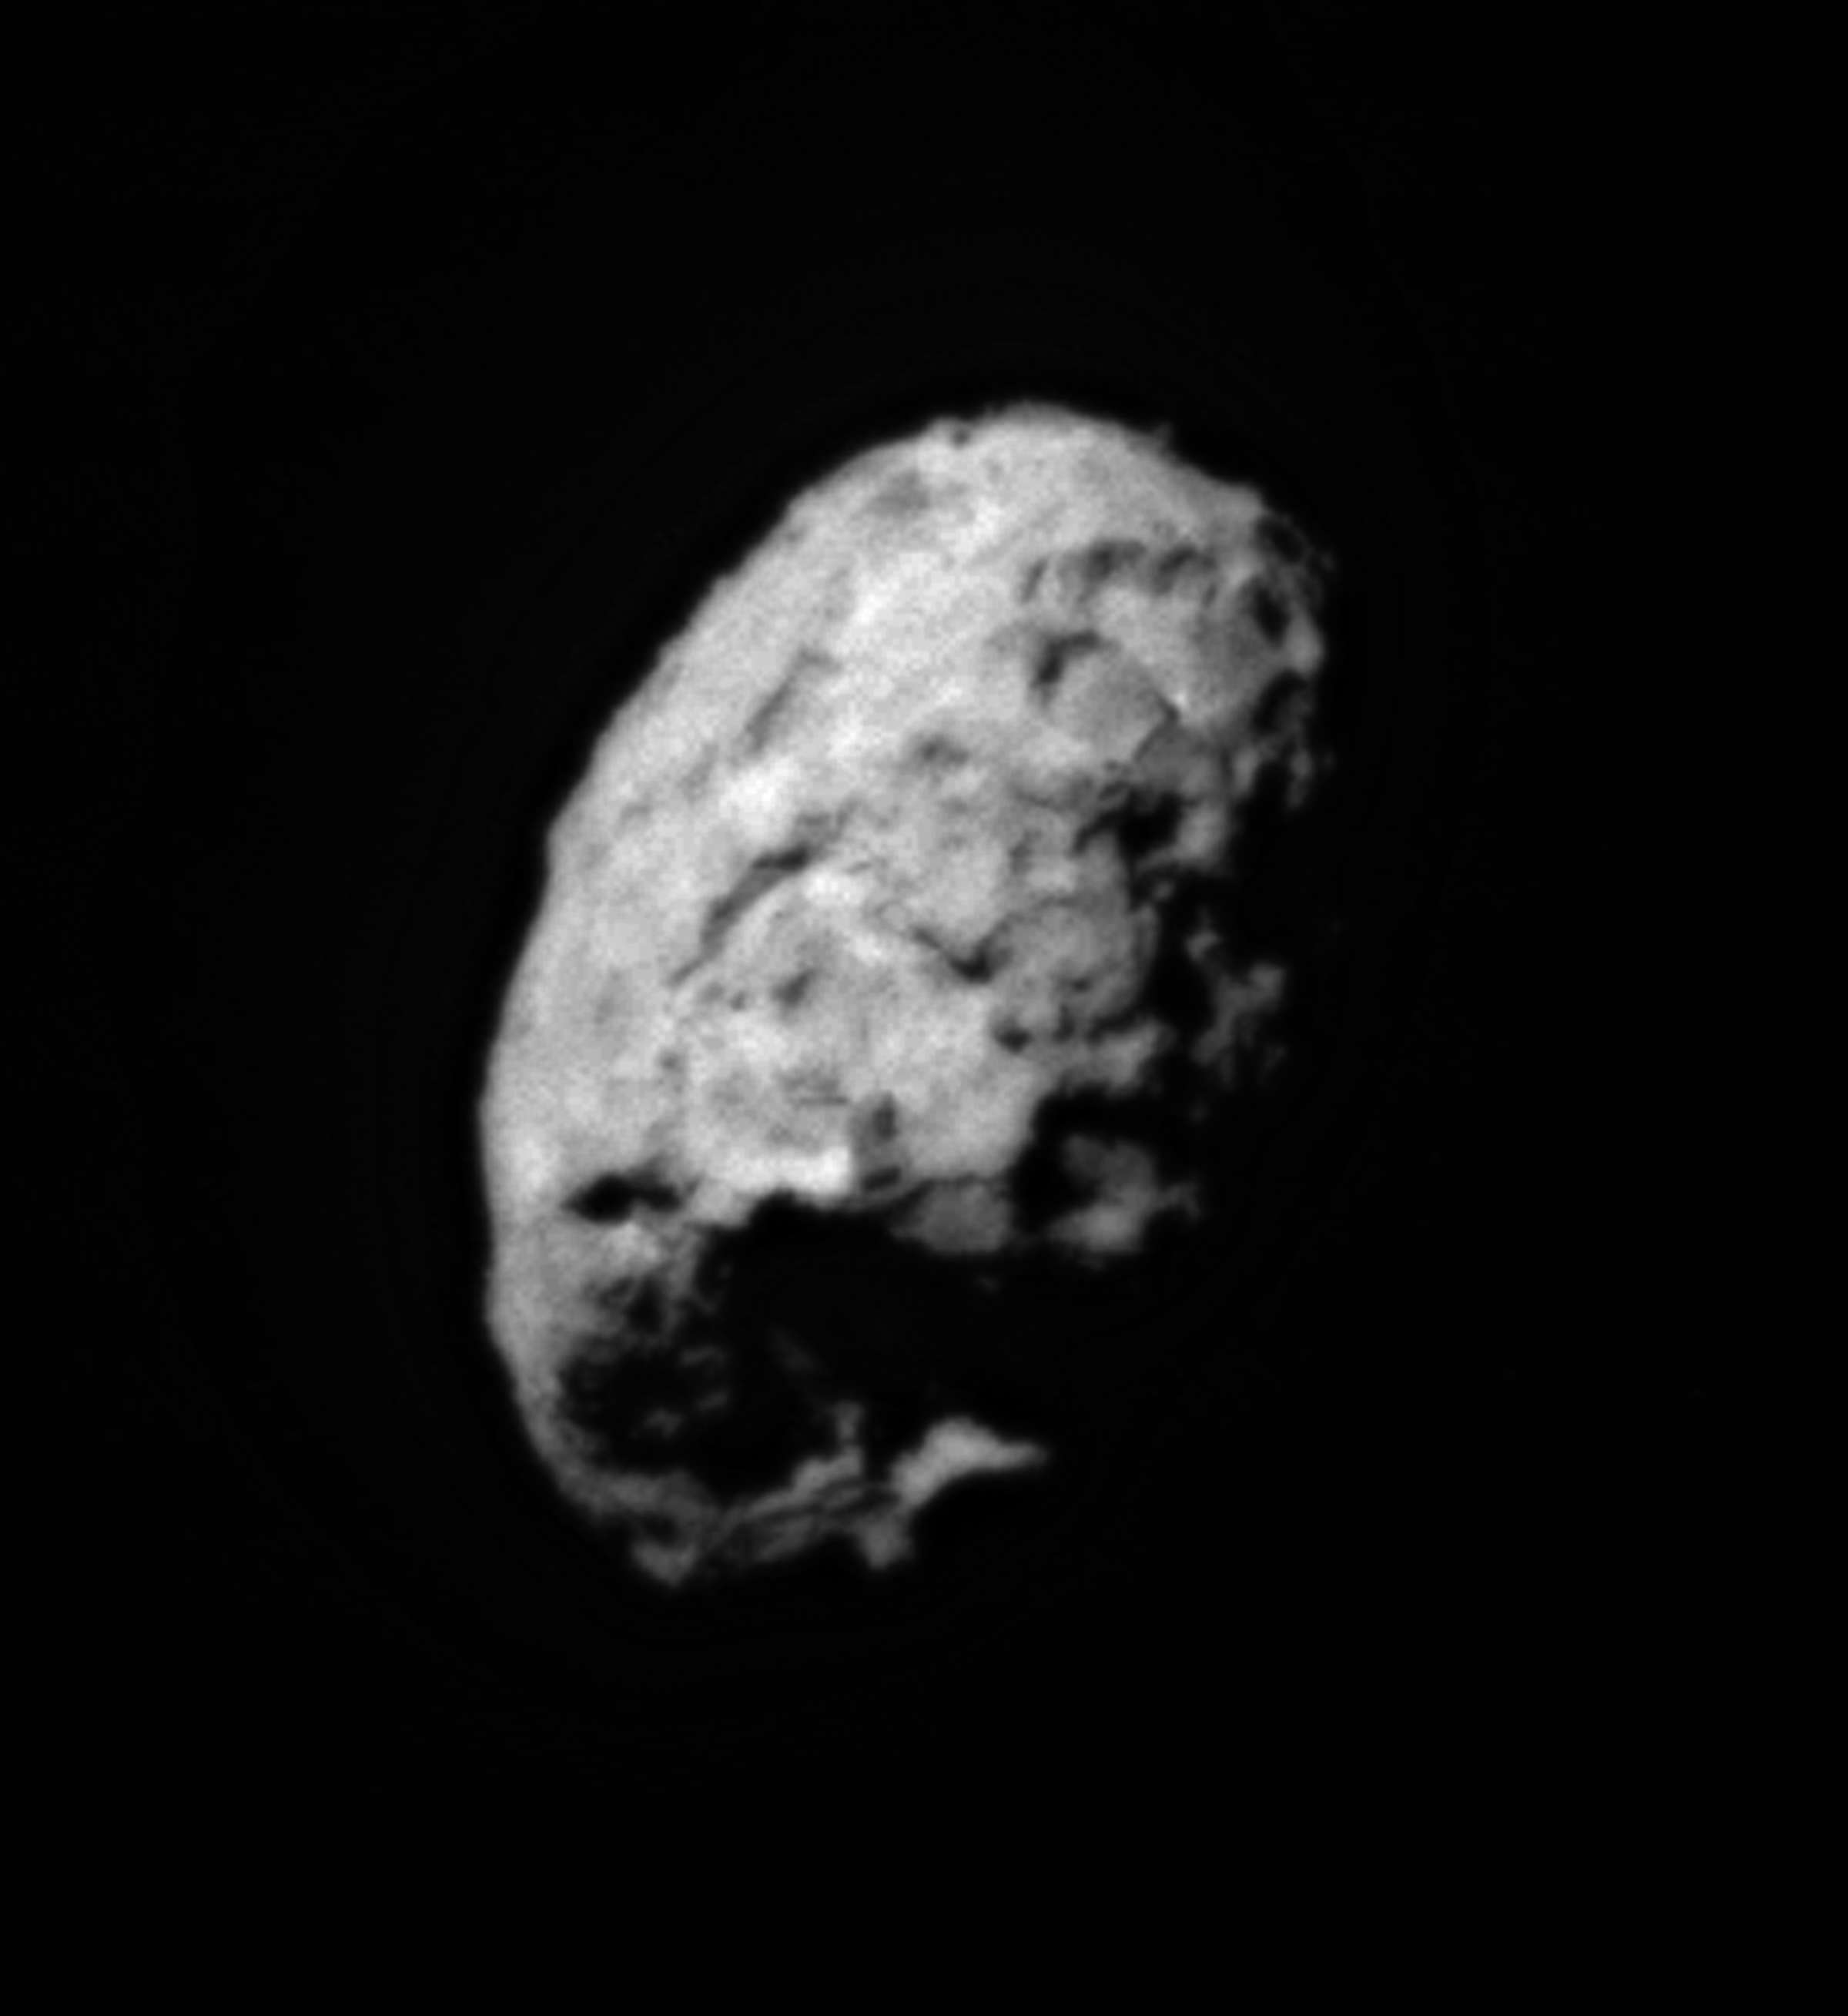

Comet Wild 2 – Stardust Approach Image

This image was taken during the close approach phase of Stardust’s Jan 2, 2004 flyby of comet Wild 2. It is a distant side view of the roughly spherical comet nucleus. One hemisphere is in sunlight and the other is in shadow analogous to a view of the quarter moon. Several large depressed regions can be seen. Comet Wild 2 is about five kilometers (3.1 miles) in diameter.

Credit: NASA/JPL-Caltech